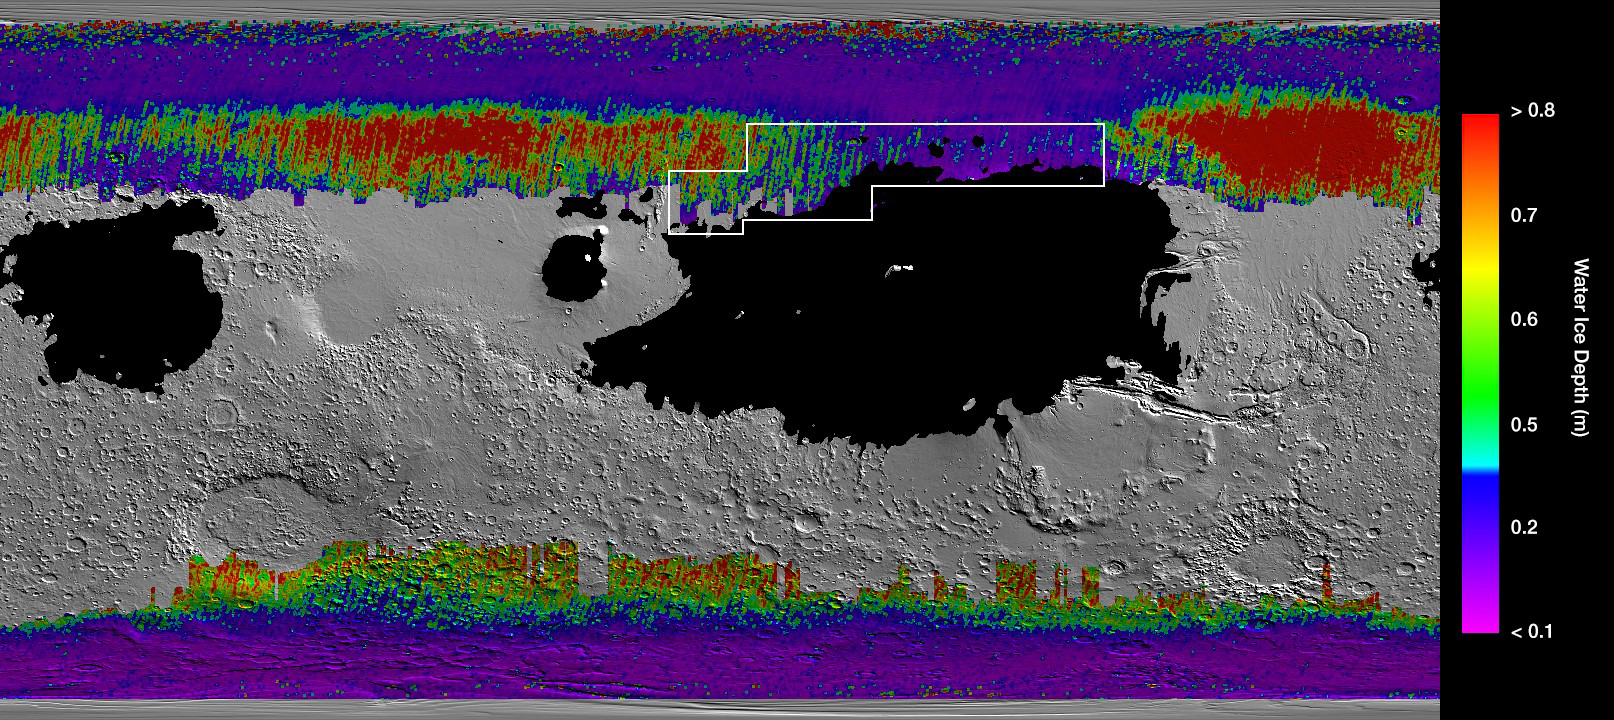

A Water Ice Map for Mars

This rainbow-colored map shows underground water ice on Mars. Cool colors represent less than one foot (30 centimeters) below the surface; warm colors are over two feet (60 centimeters) deep. Sprawling black zones on the map represent areas where a landing spacecraft would sink into fine dust. The outlined box represents the ideal region to send astronauts for them to be able to dig up water ice.

The map was created by combining data from multiple NASA orbiters, including the Mars Reconnaissance Orbiter and its Mars Climate Sounder instrument; Mars Odyssey and its Thermal Emission Imaging System; and the Mars Global Surveyor.

Credit: NASA/JPL-Caltech/ASU